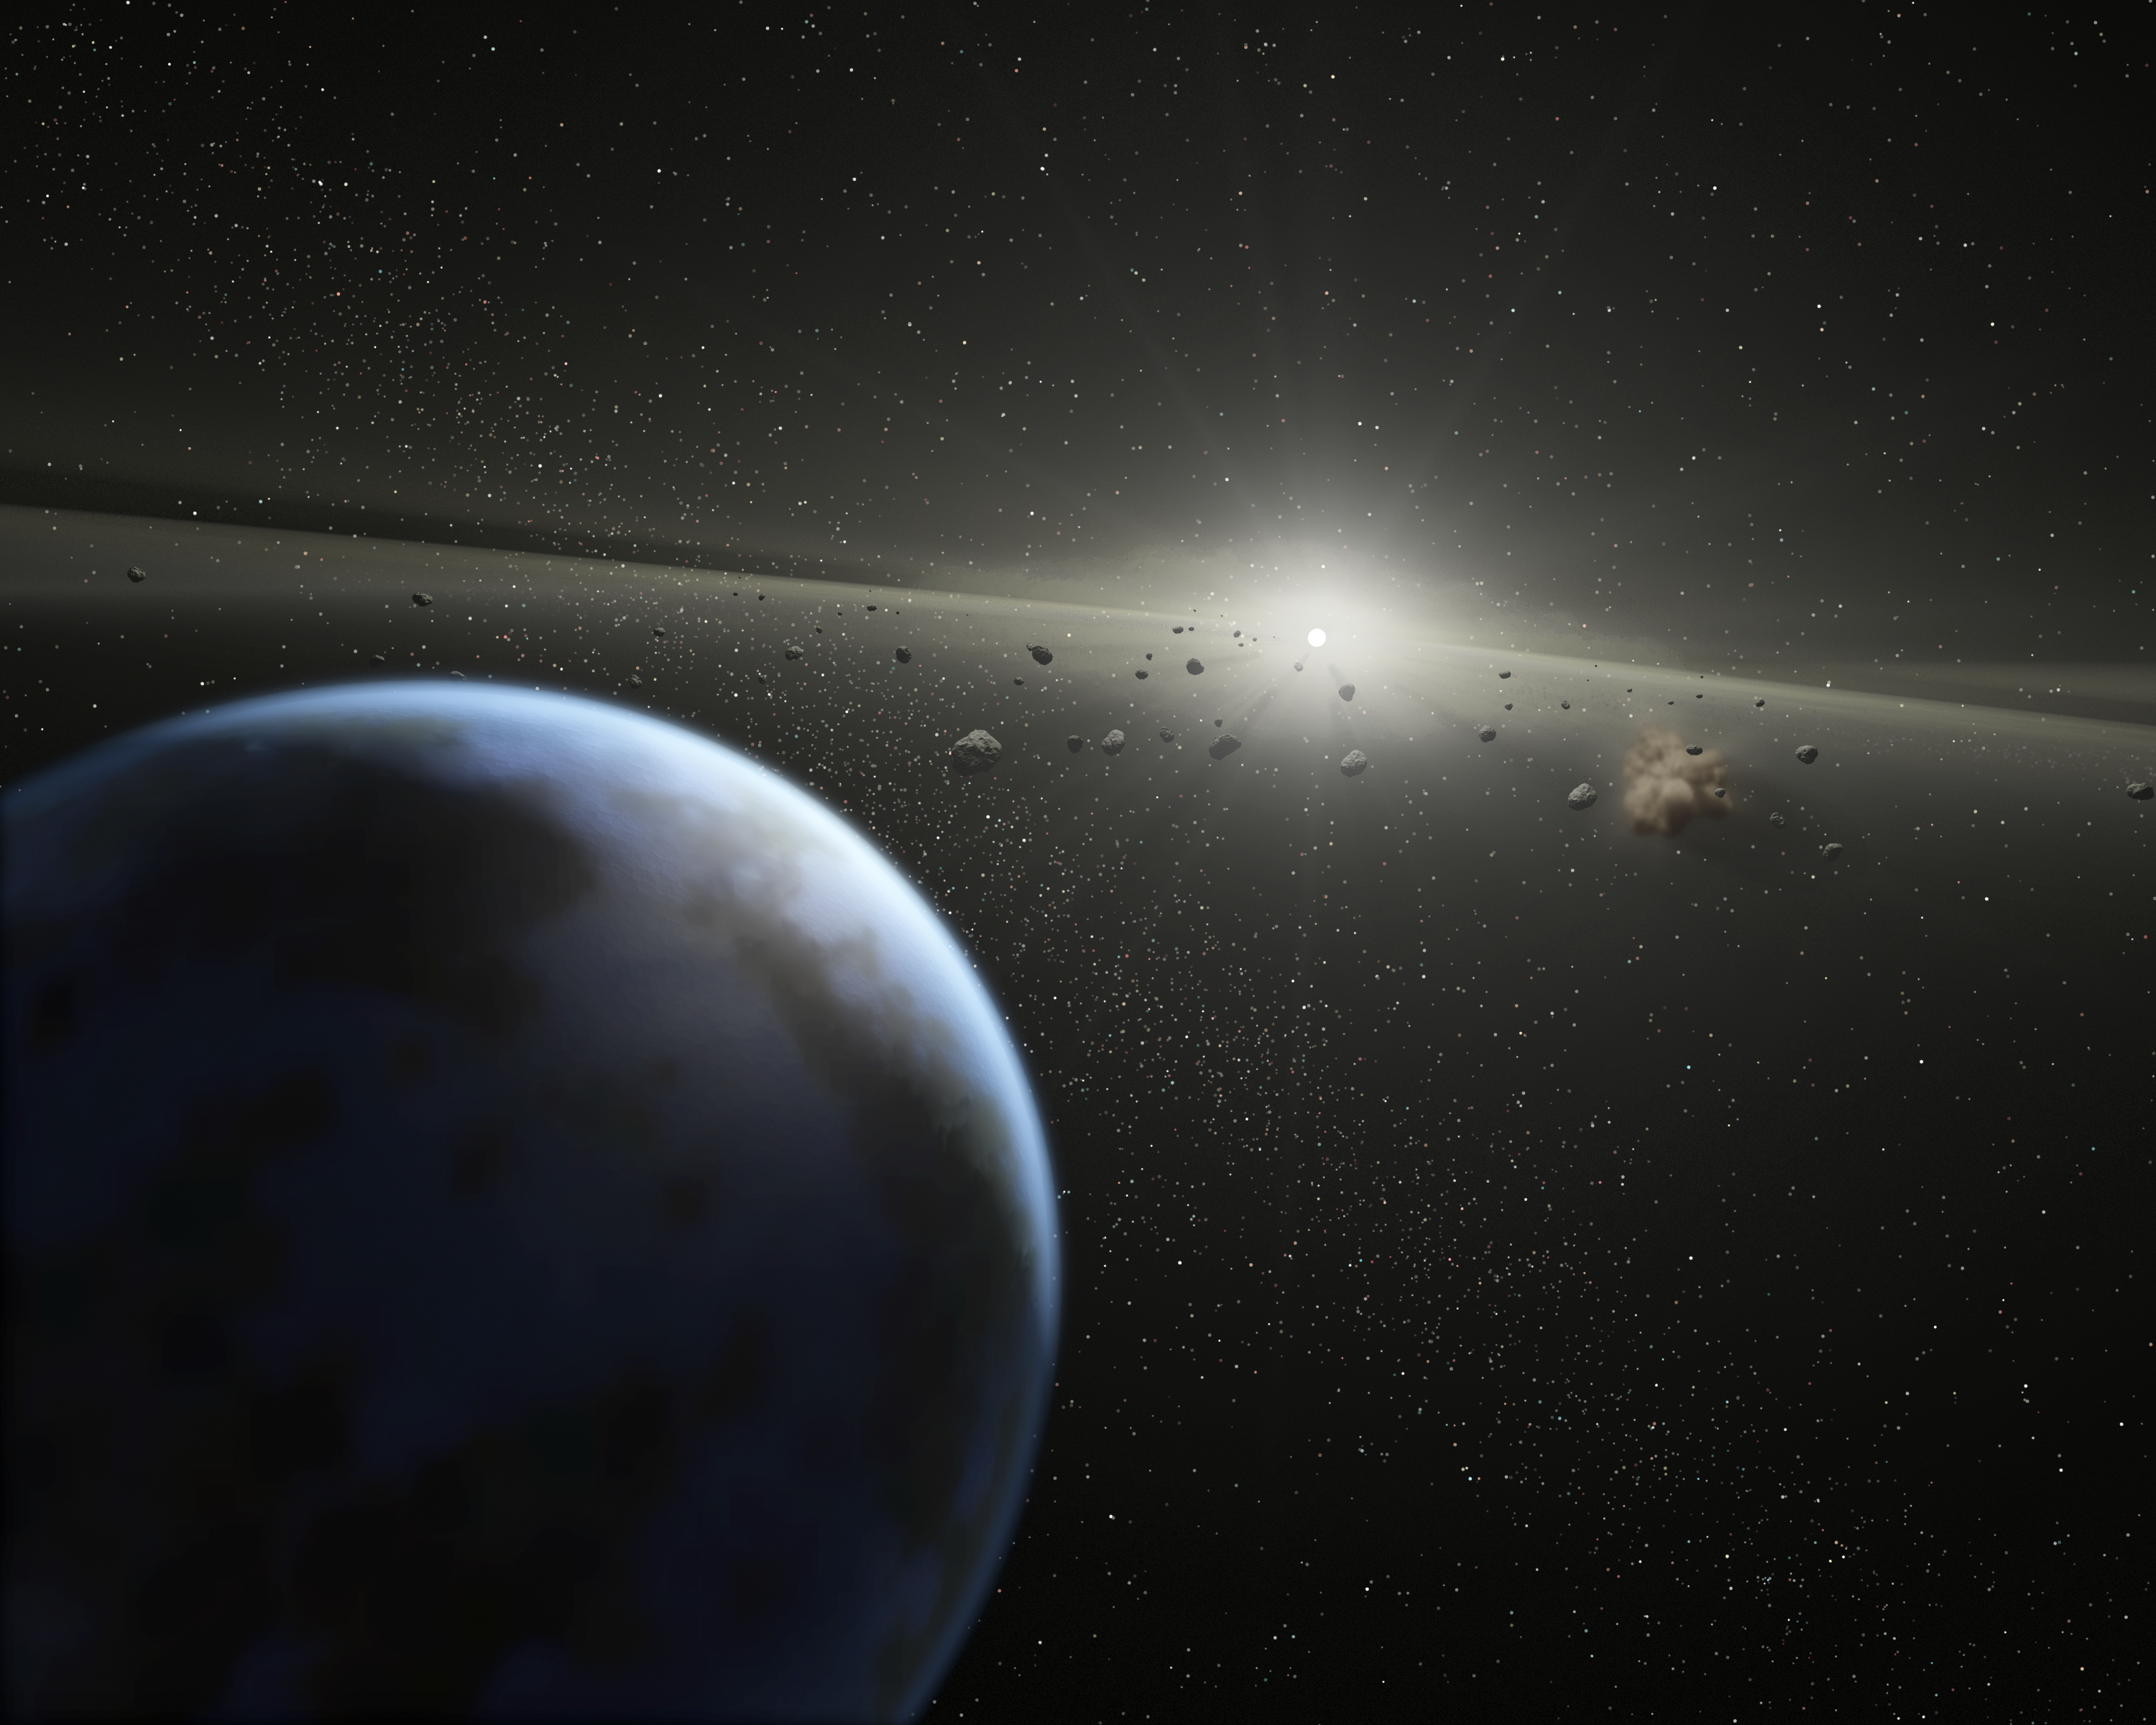

Band of Rubble (Artist Concept)

This artist’s animation illustrates a massive asteroid belt in orbit around a star the same age and size as our Sun. Evidence for this possible belt was discovered by NASA’s Spitzer Space Telescope when it spotted warm dust around the star, presumably from asteroids smashing together.

The view starts from outside the belt, where planets like the one shown here might possibly reside, then moves into to the dusty belt itself. A collision between two asteroids is depicted near the end of the movie. Collisions like this replenish the dust in the asteroid belt, making it detectable to Spitzer.

The alien belt circles a faint, nearby star called HD 69830 located 41 light-years away in the constellation Puppis. Compared to our own solar system’s asteroid belt, this one is larger and closer to its star – it is 25 times as massive, and lies just inside an orbit equivalent to that of Venus. Our asteroid belt circles between the orbits of Mars and Jupiter.

Because Jupiter acts as an outer wall to our asteroid belt, shepherding its debris into a series of bands, it is possible that an unseen planet is likewise marshalling this belt’s rubble. Previous observations using the radial velocity technique did not locate any large gas giant planets, indicating that any planets present in this system would have to be the size of Saturn or smaller.

Asteroids are chunks of rock from “failed” planets, which never managed to coalesce into full-sized planets. Asteroid belts can be thought of as construction sites that accompany the building of rocky planets.

Credit: NASA/JPL-Caltech